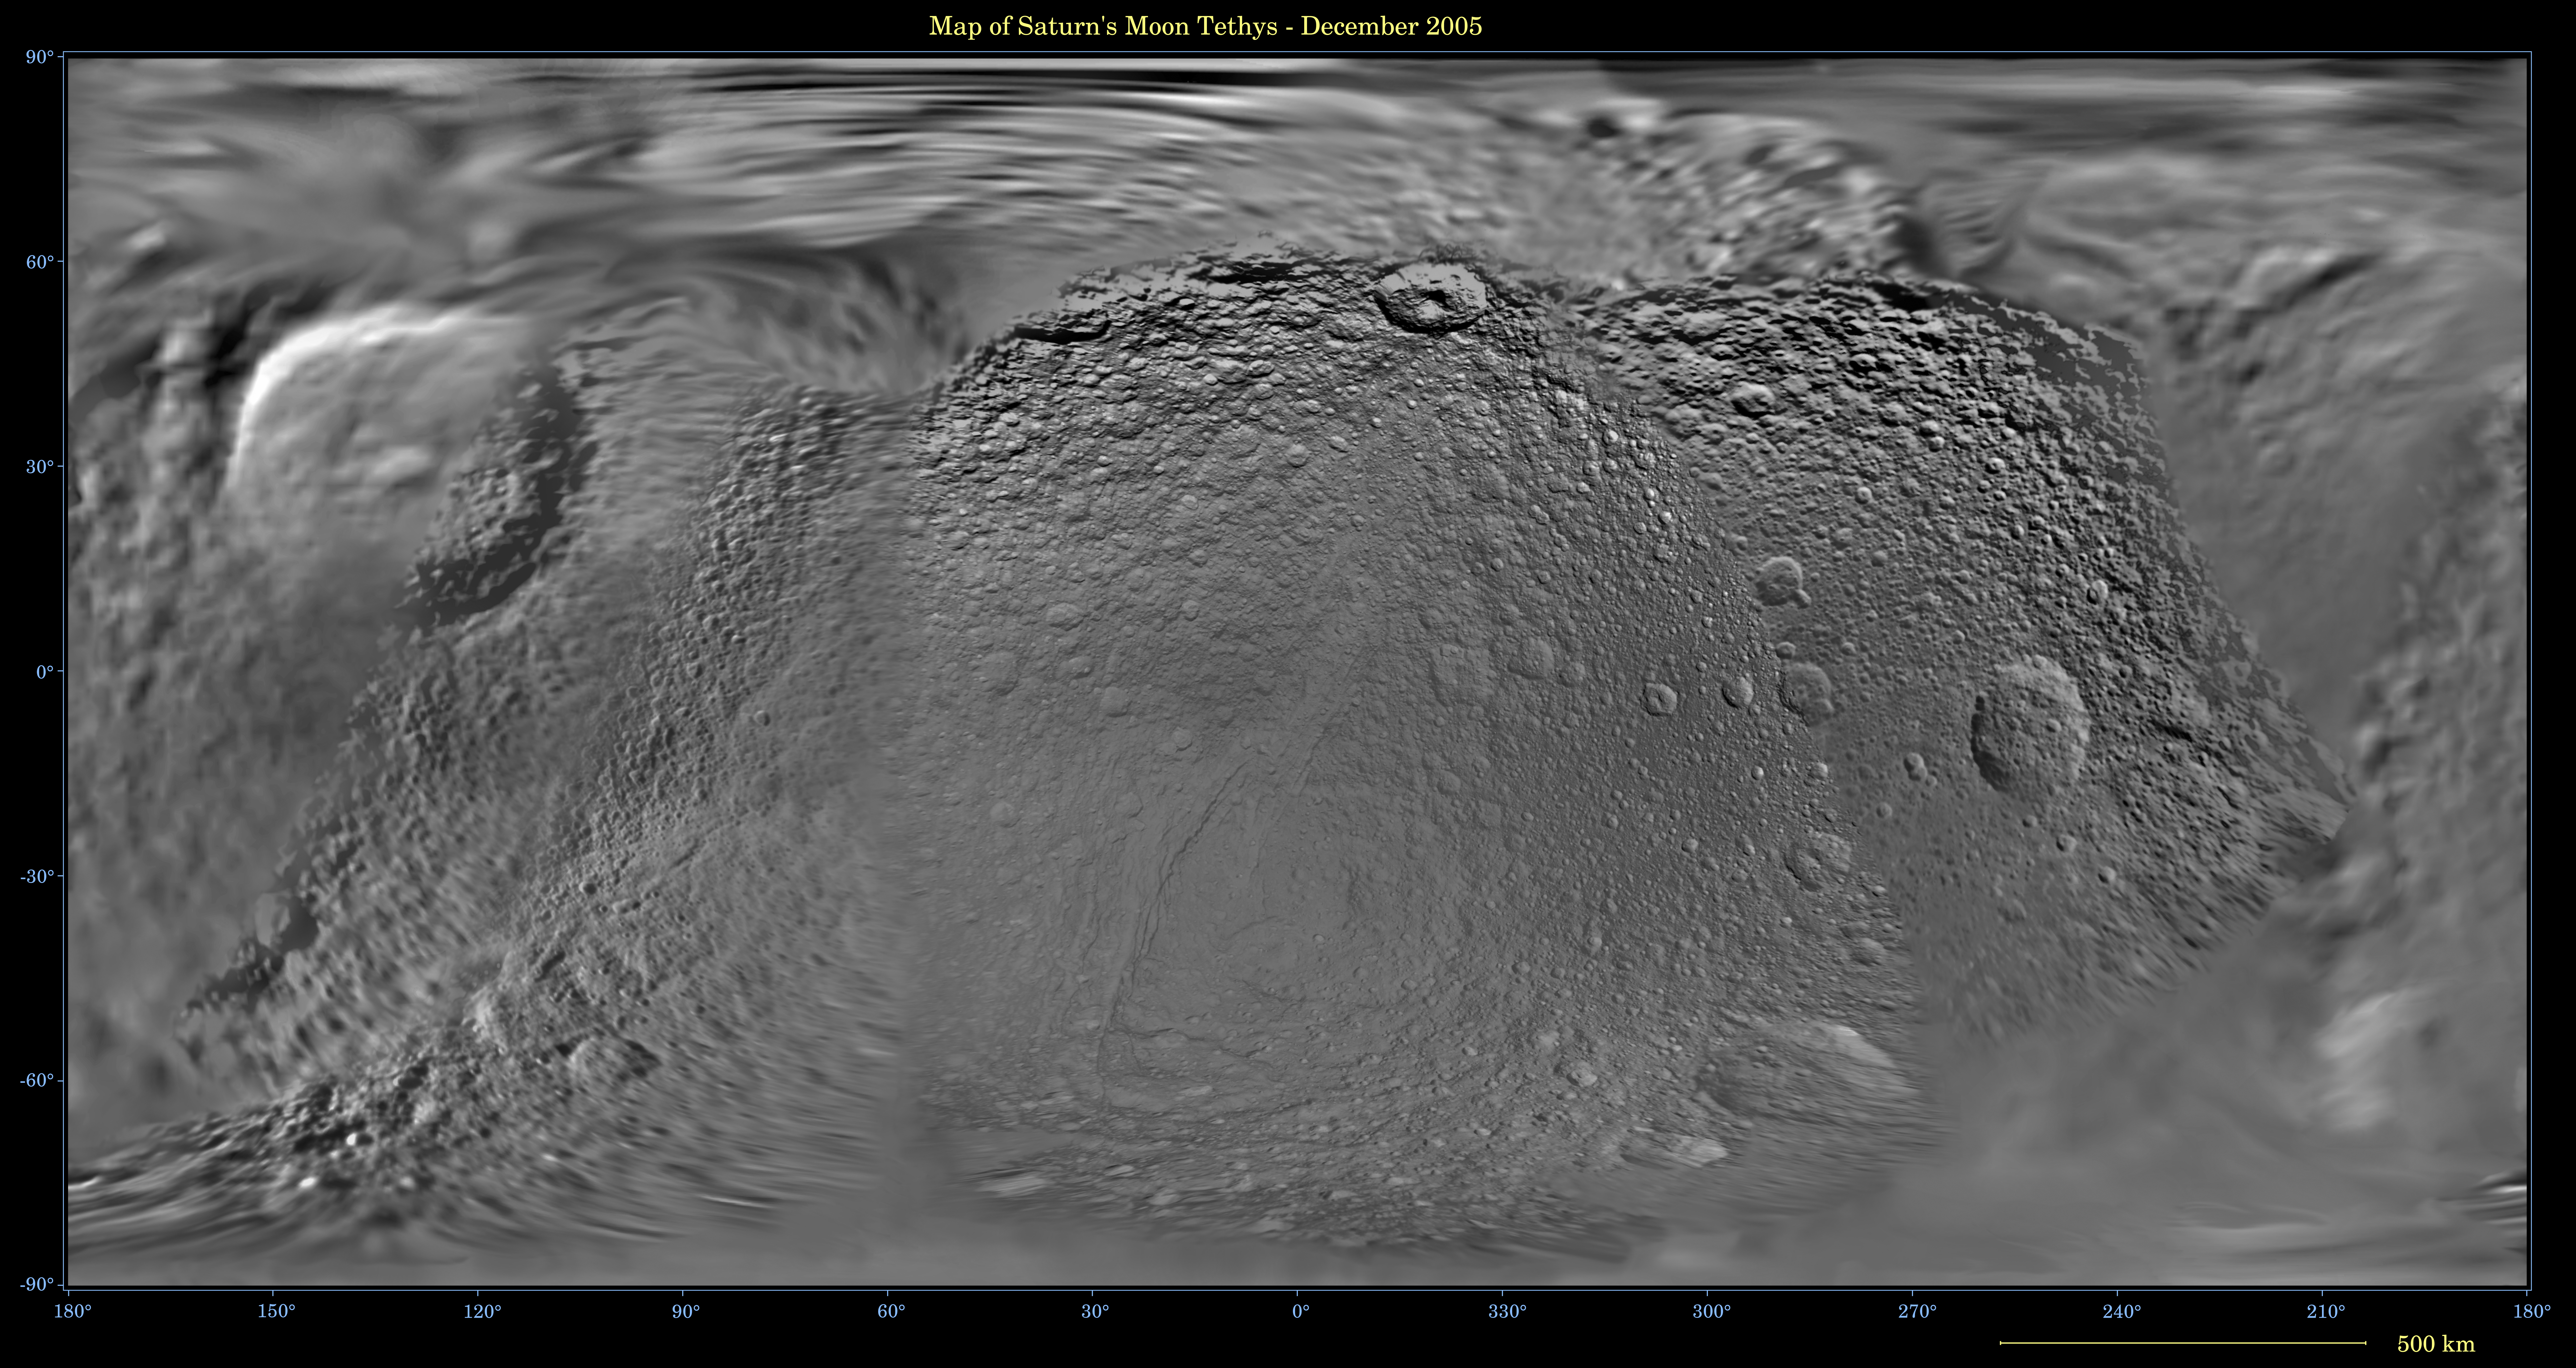

Map of Tethys — December 2005

This global digital map of Saturn’s moon Tethys was created using data taken during Cassini and Voyager spacecraft flybys. The map is an equidistant projection and has a scale of 293 meters (961 feet) per pixel.

The mean radius of Tethys used for projection of this map is 536 kilometers (333 miles). The resolution of the map is 32 pixels per degree.

The Cassini-Huygens mission is a cooperative project of NASA, the European Space Agency and the Italian Space Agency. The Jet Propulsion Laboratory, a division of the California Institute of Technology in Pasadena, manages the mission for NASA’s Science Mission Directorate, Washington, D.C. The Cassini orbiter and its two onboard cameras were designed, developed and assembled at JPL. The imaging operations center is based at the Space Science Institute in Boulder, Colo.

Credit: NASA/JPL/Space Science Institute